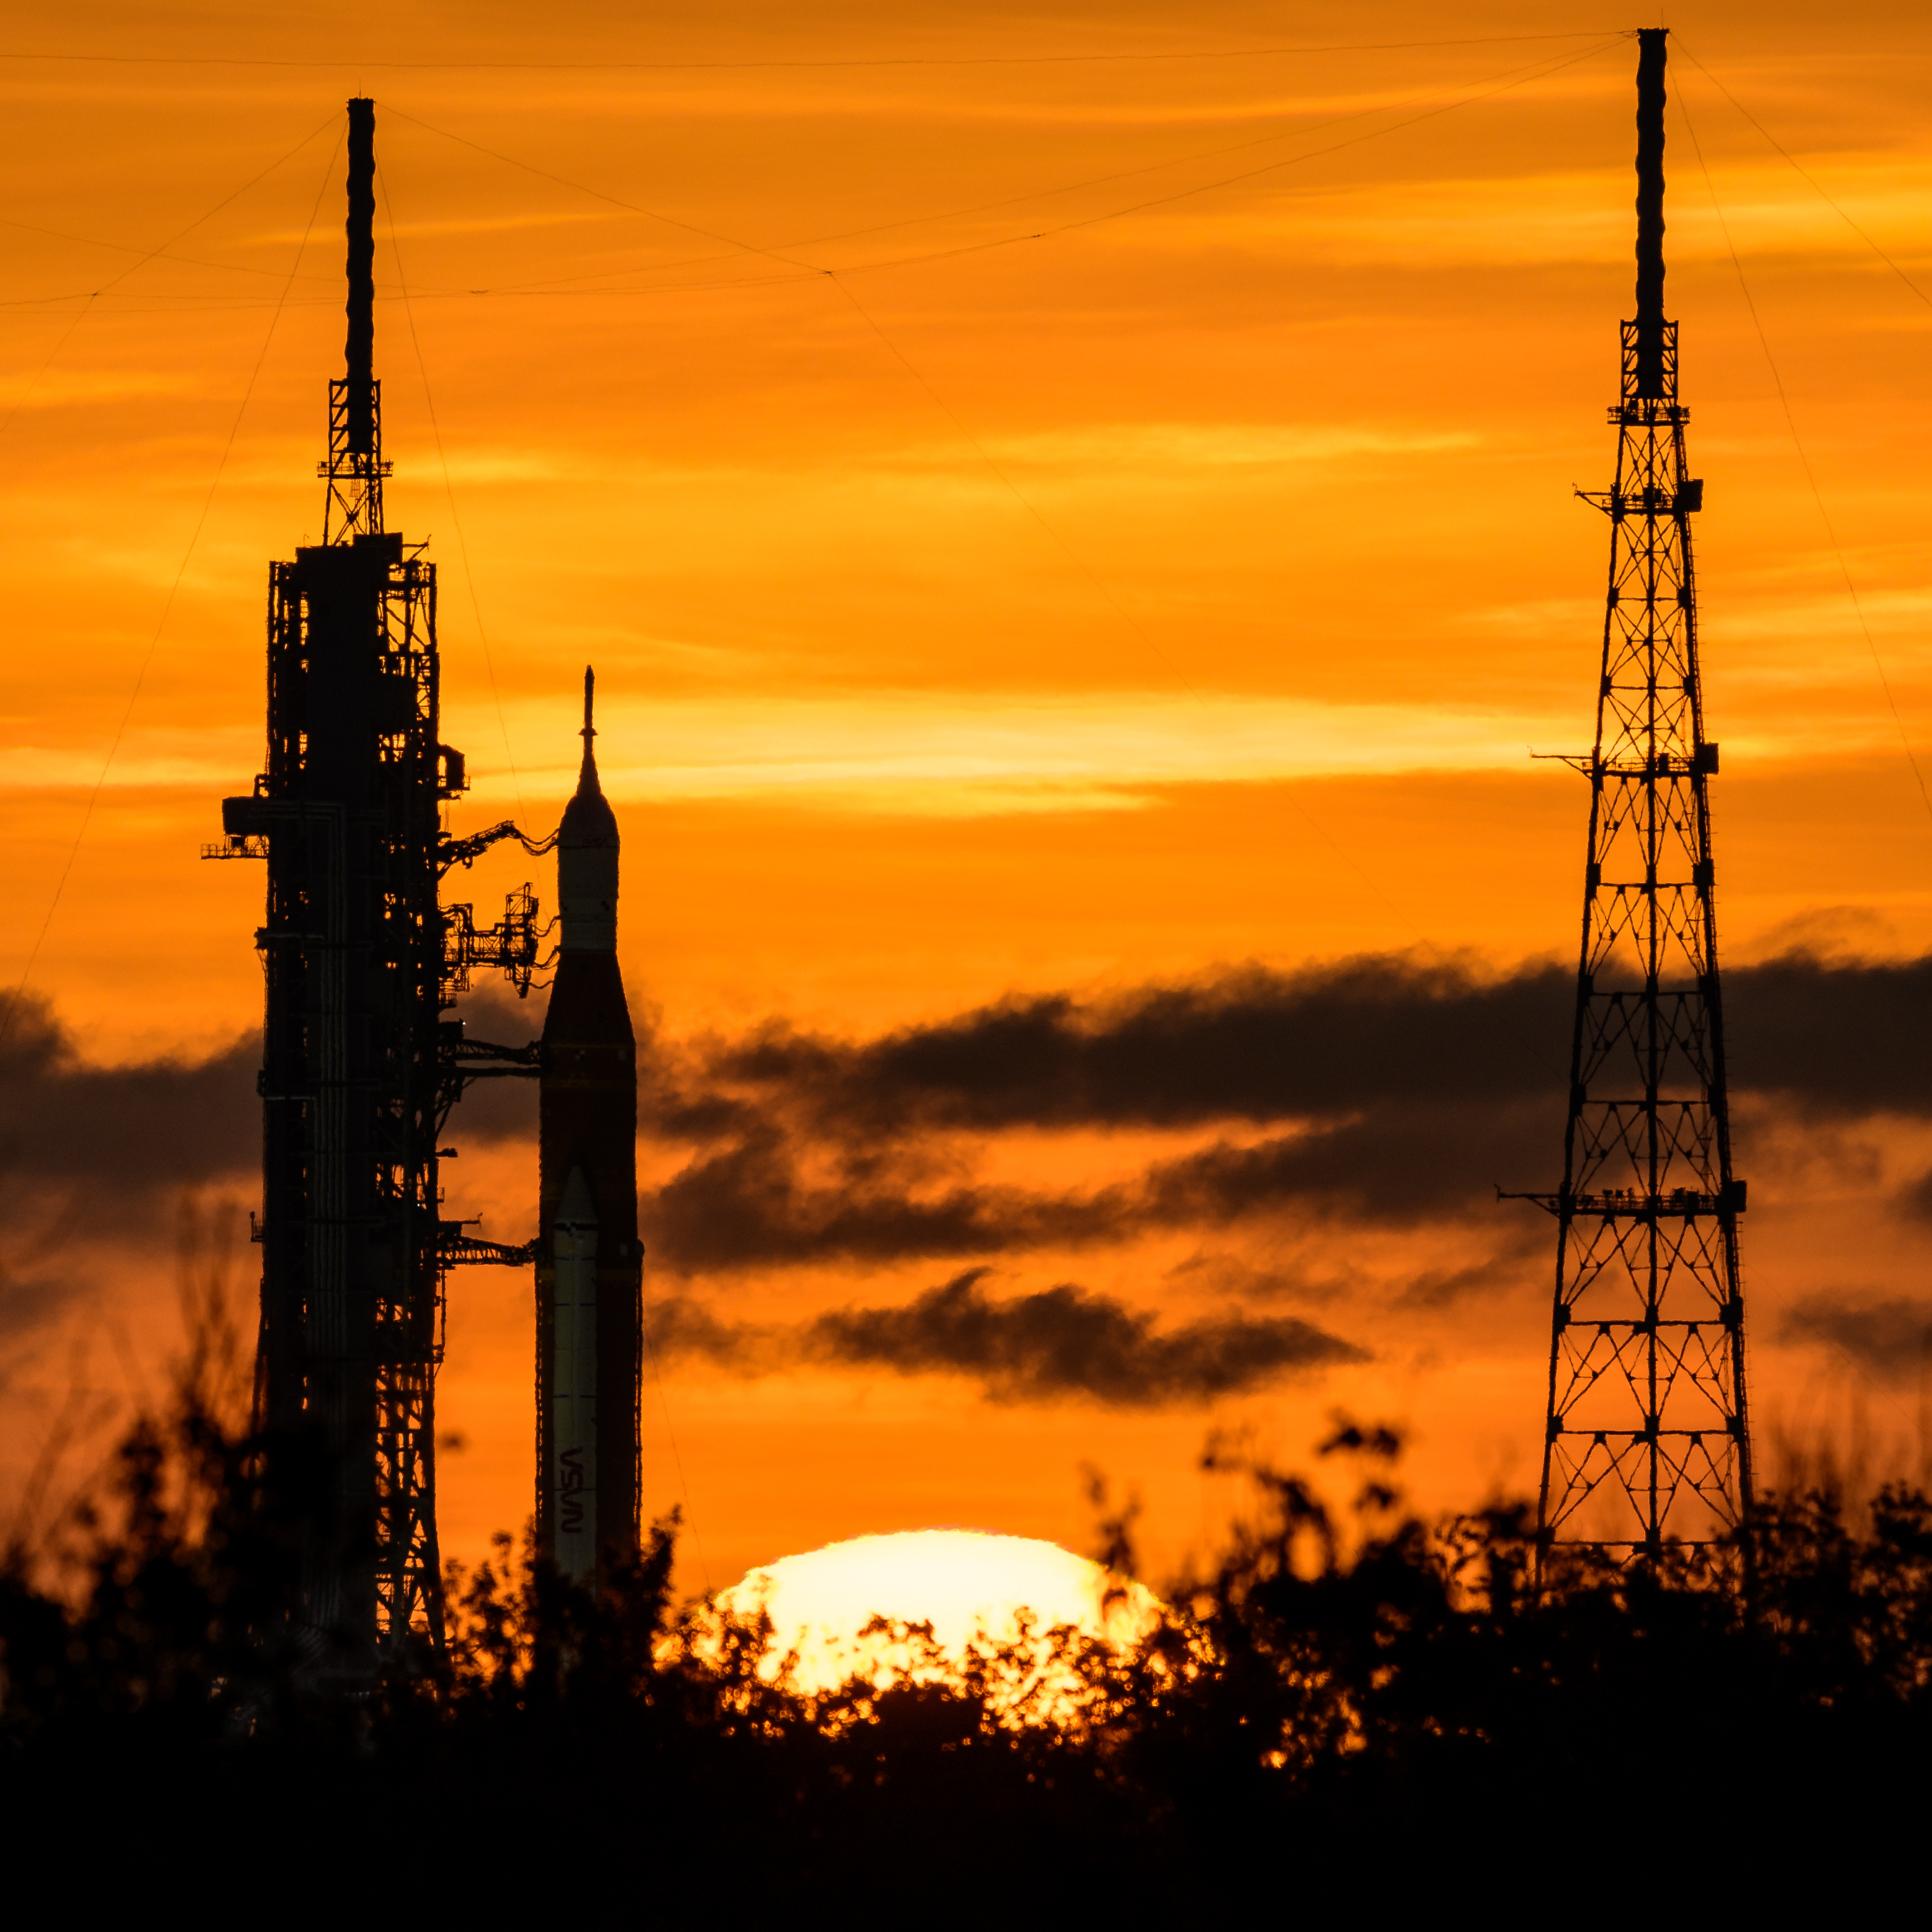

Artemis I Prelaunch

NASA’s Space Launch System (SLS) rocket with the Orion spacecraft aboard is seen during sunrise atop a mobile launcher at Launch Pad 39B as preparations for launch continue, Wednesday, Aug. 31, 2022, at NASA’s Kennedy Space Center in Florida. NASA’s Artemis I flight test is the first integrated test of the agency’s deep space exploration systems: the Orion spacecraft, SLS rocket, and supporting ground systems.

Credit: NASA/Bill Ingalls